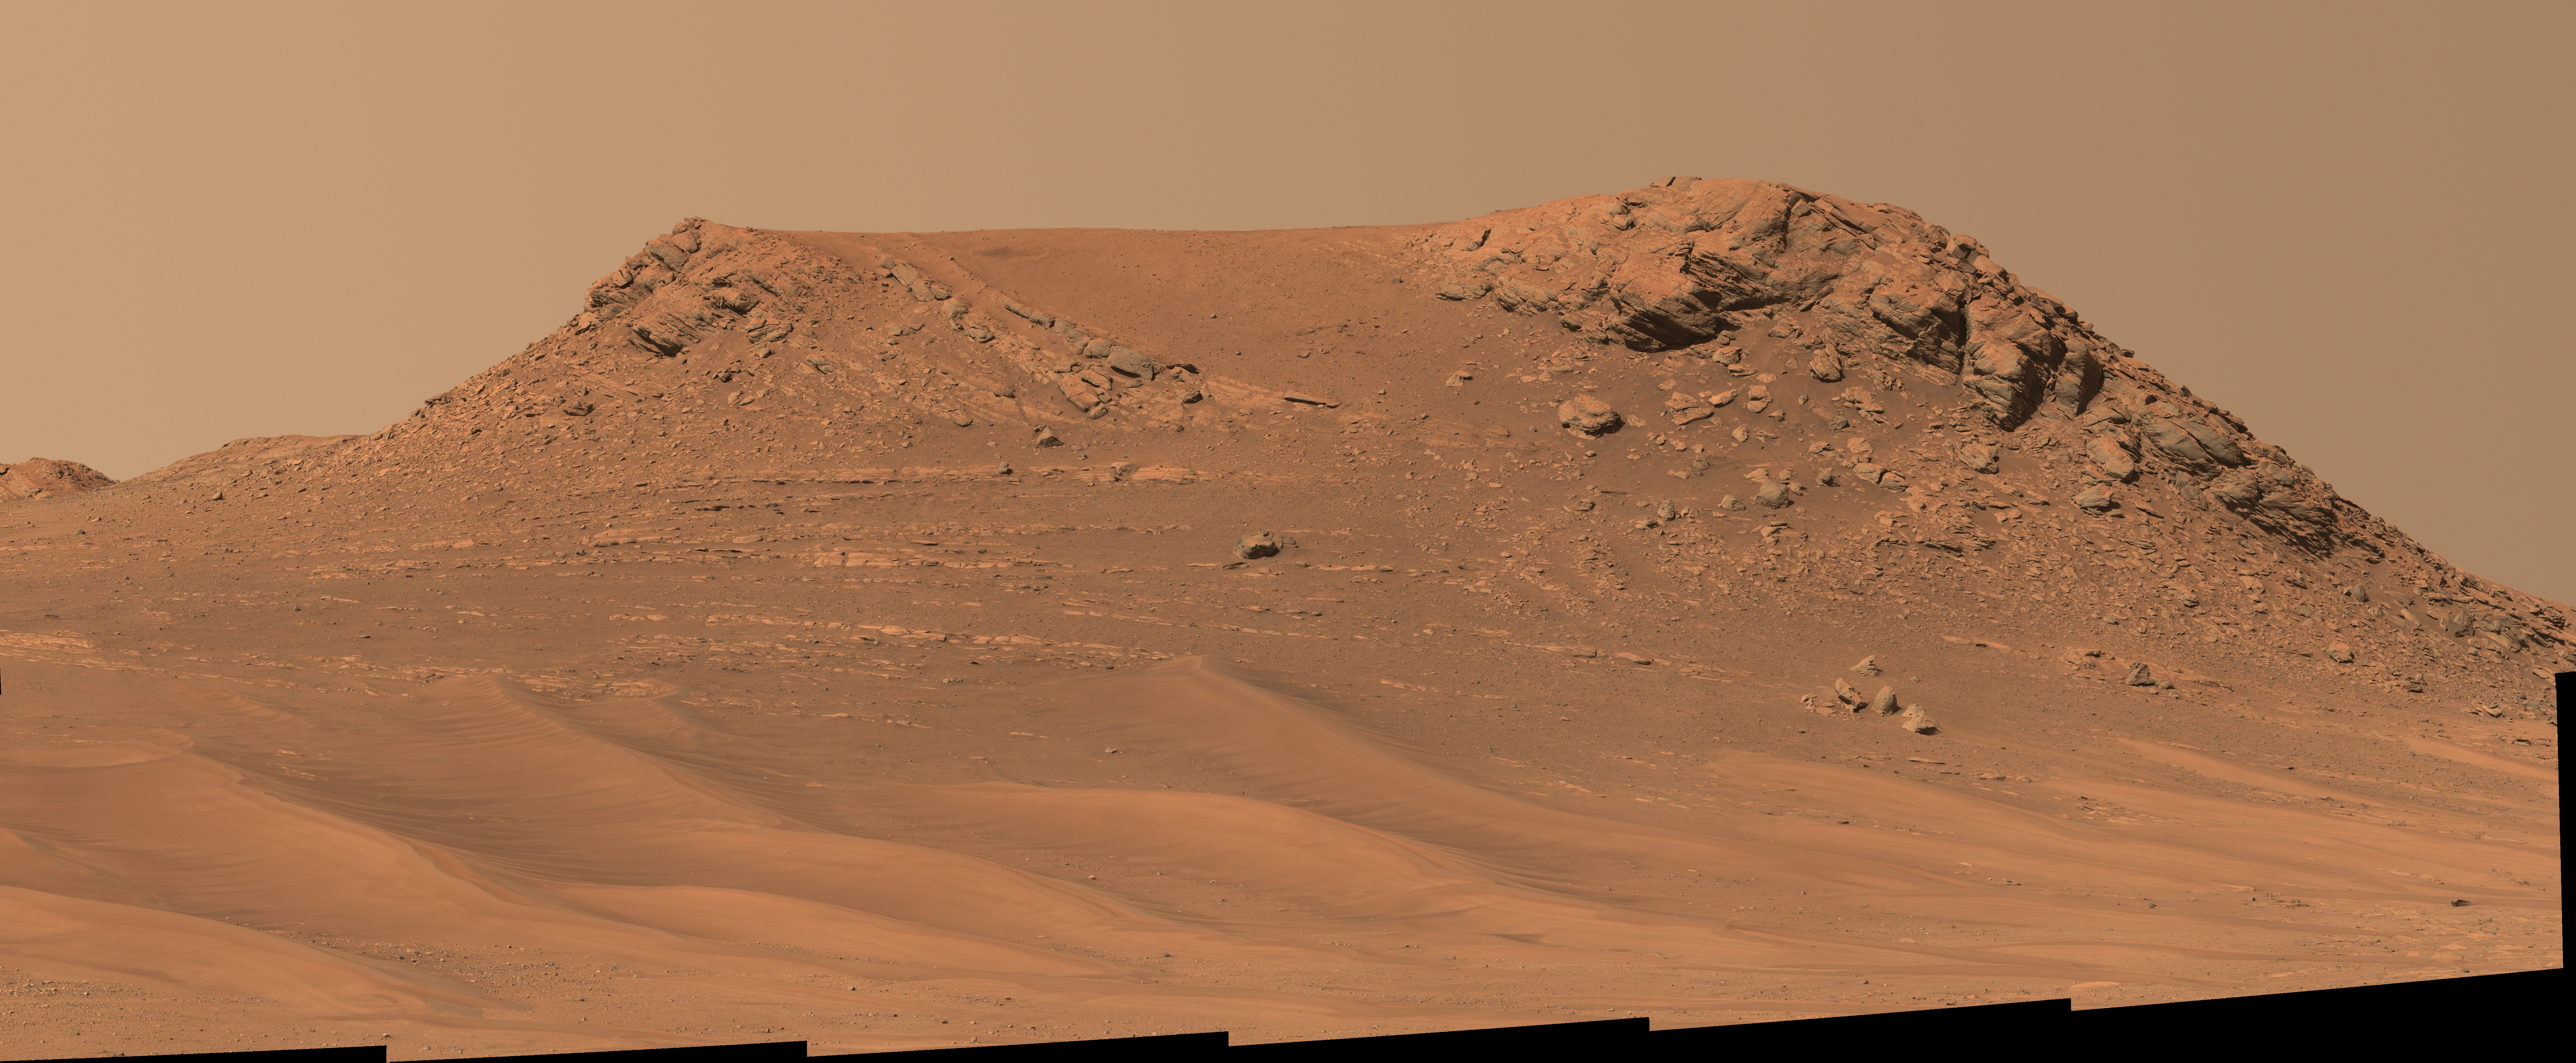

Mastcam-Z’s View of ‘Pinestand’

NASA’s Perseverance Mars rover captured this mosaic of an isolated hill nicknamed “Pinestand.” Scientists think sedimentary layers stacked on top of one another here could have been formed by a deep, fast-moving river. But uncertainty about their formation remains because the layers are exceptionally tall by Earth geology standards to have been created by a river – some standing 66 feet (20 meters) high.

The mosaic was captured by Perseverance’s Mastcam-Z camera on Feb. 26, 2023, the 718th Martian day, or sol, of the mission. The mosaic was stitched together from 18 individual Mastcam-Z images after they were sent back to Earth. This natural color view is approximately how the scene would appear to an average person if they were on Mars.

Figure A is an enhanced color view that exaggerates subtle color differences in the scene.

Arizona State University leads the operations of the Mastcam-Z instrument, working in collaboration with Malin Space Science Systems in San Diego, on the design, fabrication, testing, and operation of the cameras, and in collaboration with the Niels Bohr Institute of the University of Copenhagen on the design, fabrication, and testing of the calibration targets.

A key objective for Perseverance’s mission on Mars is astrobiology, including the search for signs of ancient microbial life. The rover will characterize the planet’s geology and past climate, pave the way for human exploration of the Red Planet, and be the first mission to collect and cache Martian rock and regolith (broken rock and dust).

Subsequent NASA missions, in cooperation with ESA (European Space Agency), would send spacecraft to Mars to collect these sealed samples from the surface and return them to Earth for in-depth analysis.

The Mars 2020 Perseverance mission is part of NASA’s Moon to Mars exploration approach, which includes Artemis missions to the Moon that will help prepare for human exploration of the Red Planet.

NASA’s Jet Propulsion Laboratory, which is managed for the agency by Caltech in Pasadena, California, built and manages operations of the Perseverance rover.

Credit: NASA/JPL-Caltech/ASU/MSSS